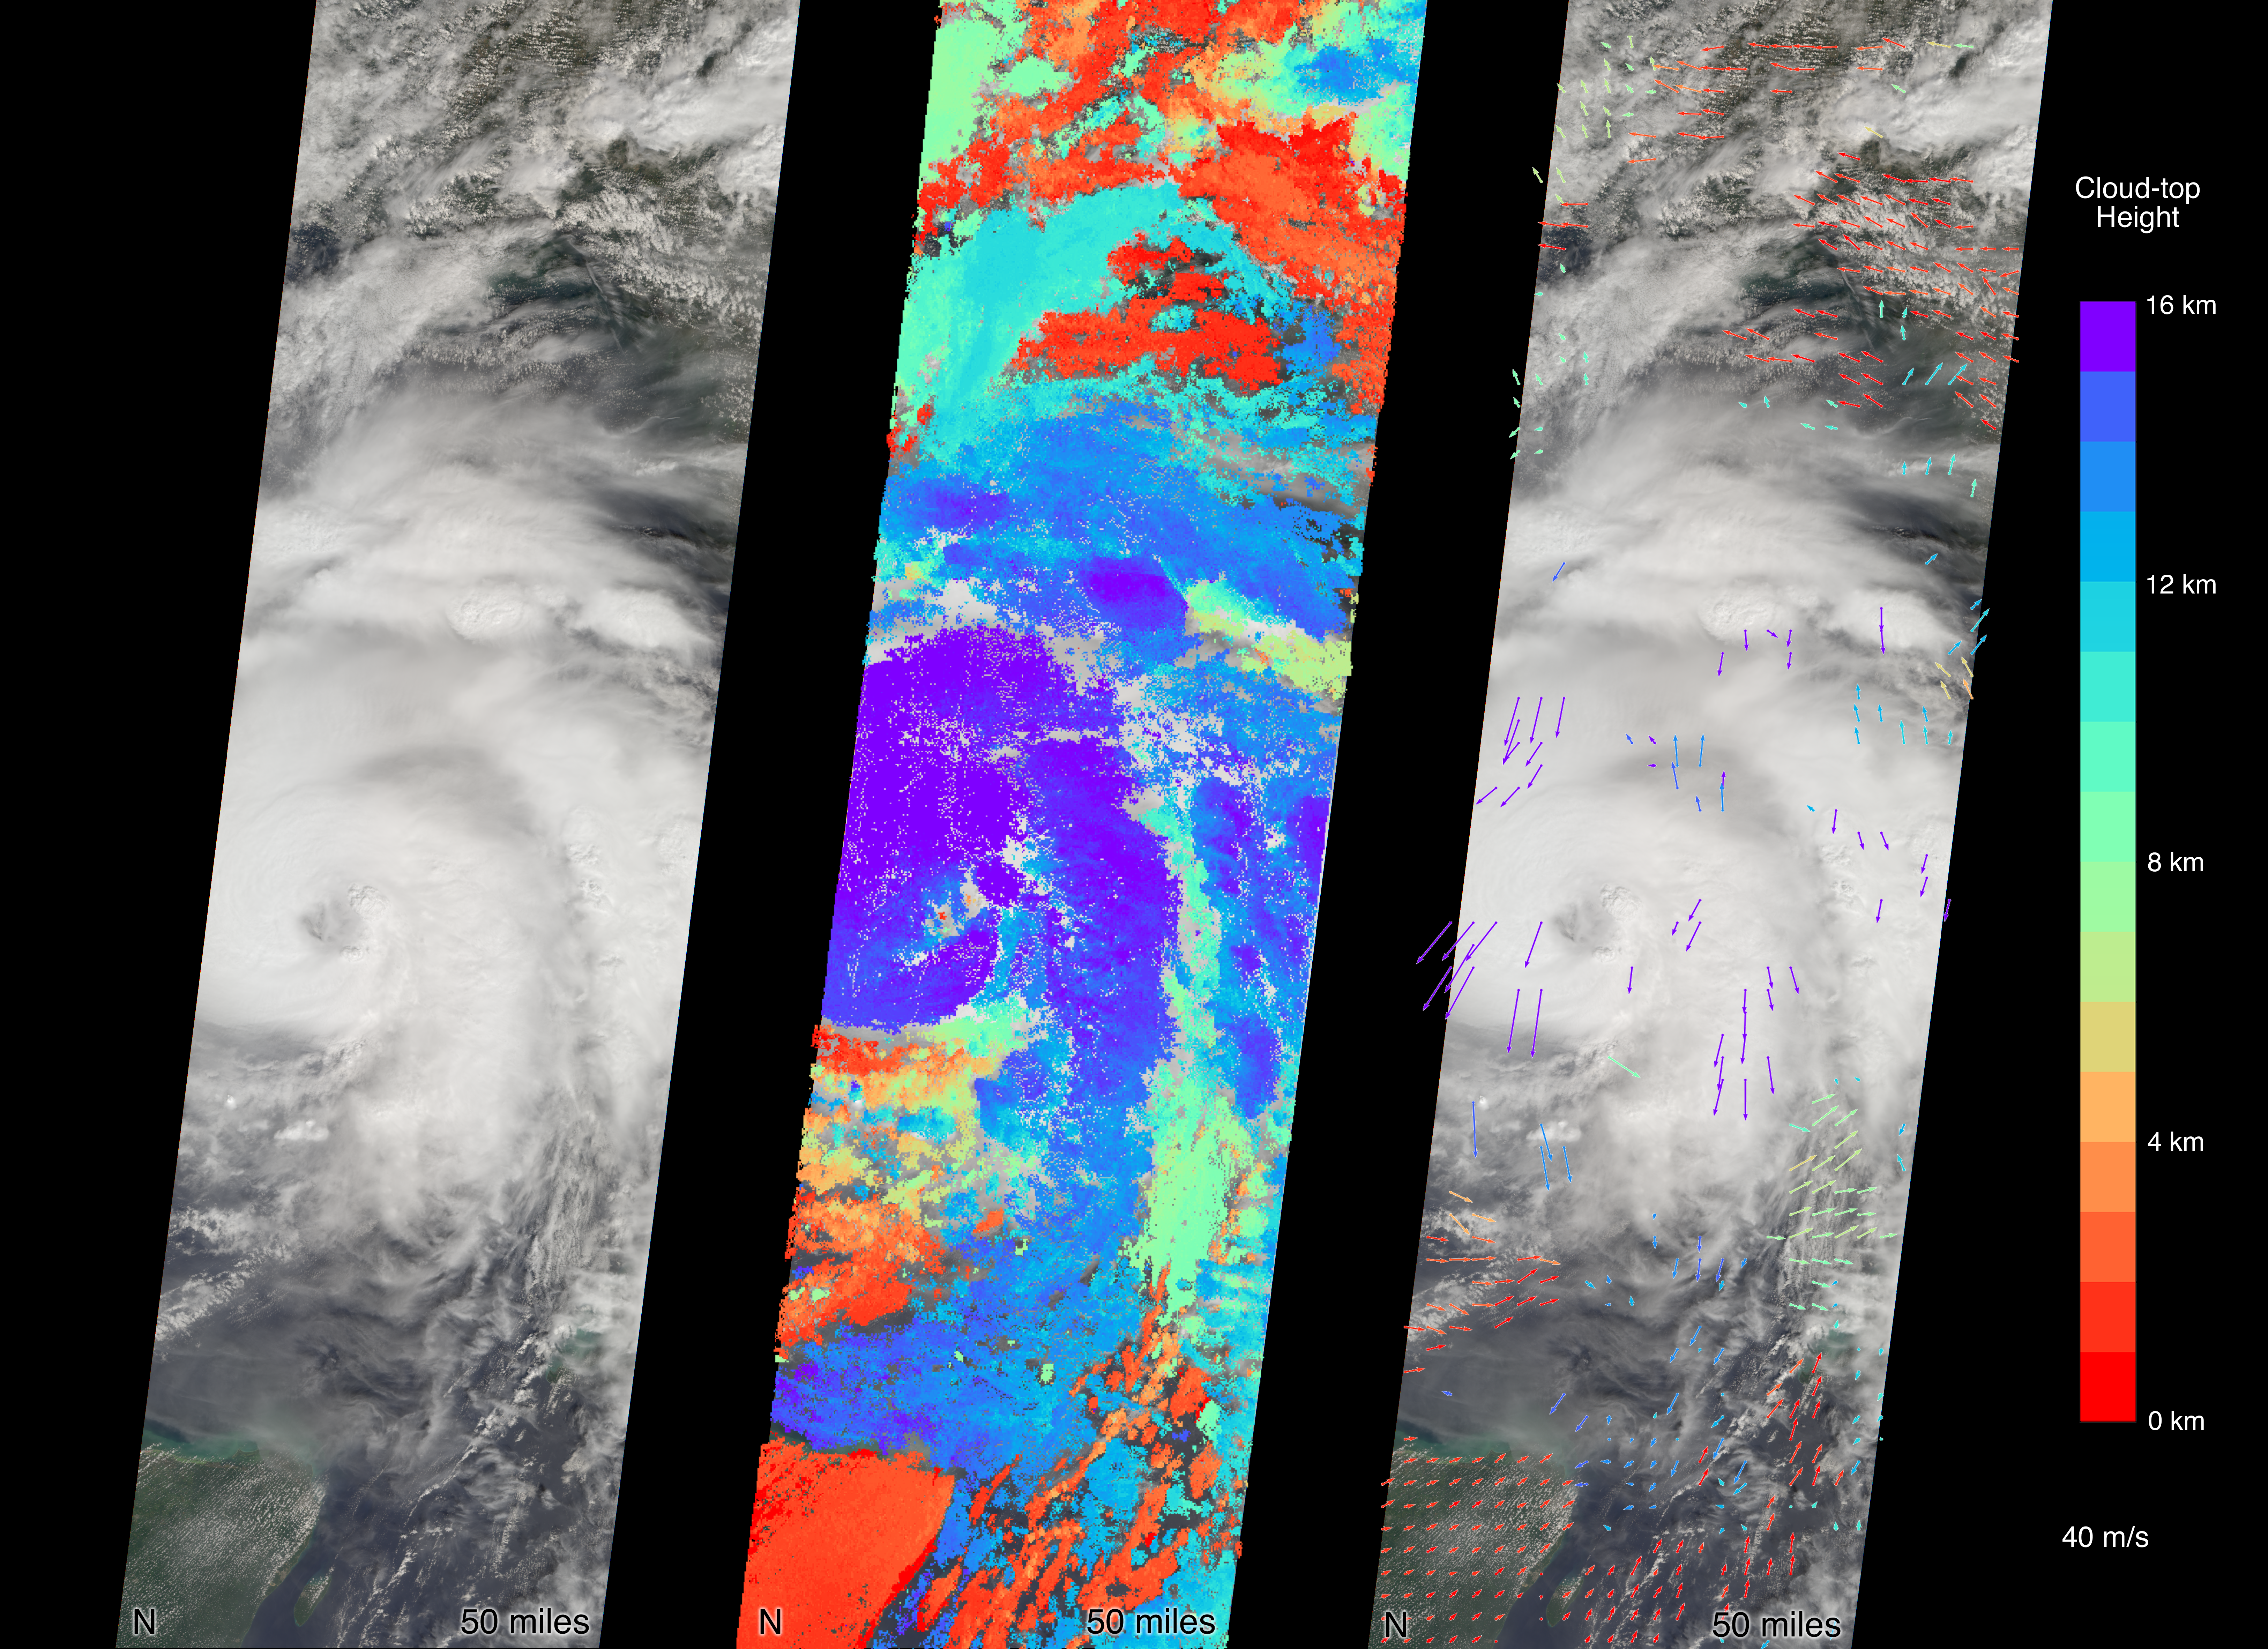

MISR Captures Hurricane Michael Near Florida Panhandle

MISR carries nine cameras fixed at different angles, each of which viewed Michael over the course of approximately seven minutes when it was just off Florida’s west coast on Tuesday, October 9.

Images from the nine views are used to calculate the height of the cloud tops, and the motion of the clouds between the views provides information on wind speed and direction. This composite image shows the view from the central, downward-pointing camera (left), the calculated cloud-top heights (middle), and wind velocity vectors (right) superimposed on the image. The length of the arrows is proportional to wind speed and the colors show the altitude of the cloud tops in kilometers.

The National Hurricane Center clocked Michael’s sustained wind speed at 150 mph (240 kph) just before noon local time on Wednesday. It is expected to bring strong winds, storm surge and heavy rain to much of the southeast.

MISR was built and is managed by NASA’s Jet Propulsion Laboratory in Pasadena, California, for NASA’s Science Mission Directorate in Washington. The instrument flies aboard the Terra satellite, which is managed by NASA’s Goddard Space Flight Center in Greenbelt, Maryland. The MISR data were obtained from the NASA Langley Research Center Atmospheric Science Data Center in Hampton, Virginia. JPL is a division of Caltech in Pasadena.

Credit: NASA/GSFC/LaRC/JPL-Caltech, MISR Team